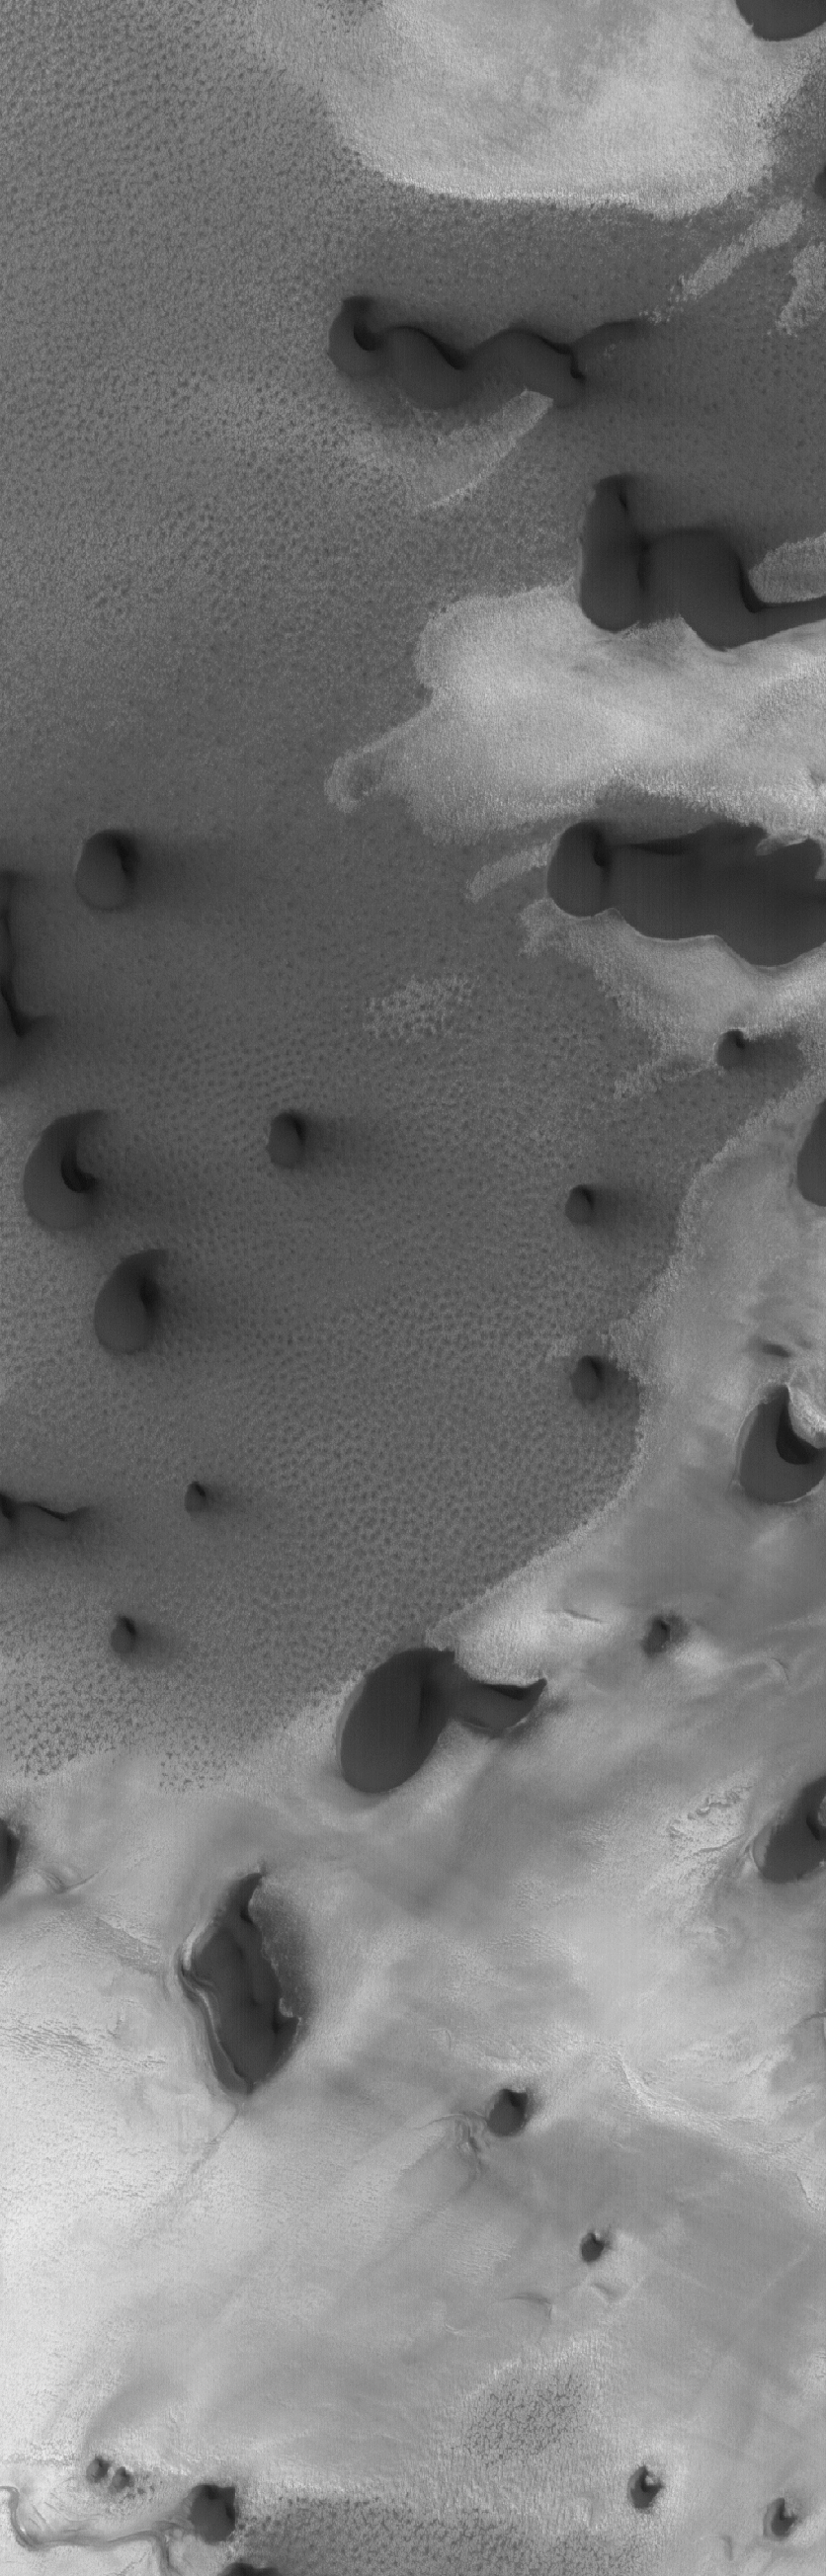

Dunes of the Frozen North

21 March 2005
This Mars Global Surveyor (MGS) Mars Orbiter Camera (MOC) image shows dark north polar dunes overlying other materials in the north polar region.

Location near: 79.1°N, 228.8°W
Image width: ~3 km (~1.9 mi)
Illumination from: lower left
Season: Northern Summer

Credit: NASA/JPL/Malin Space Science Systems